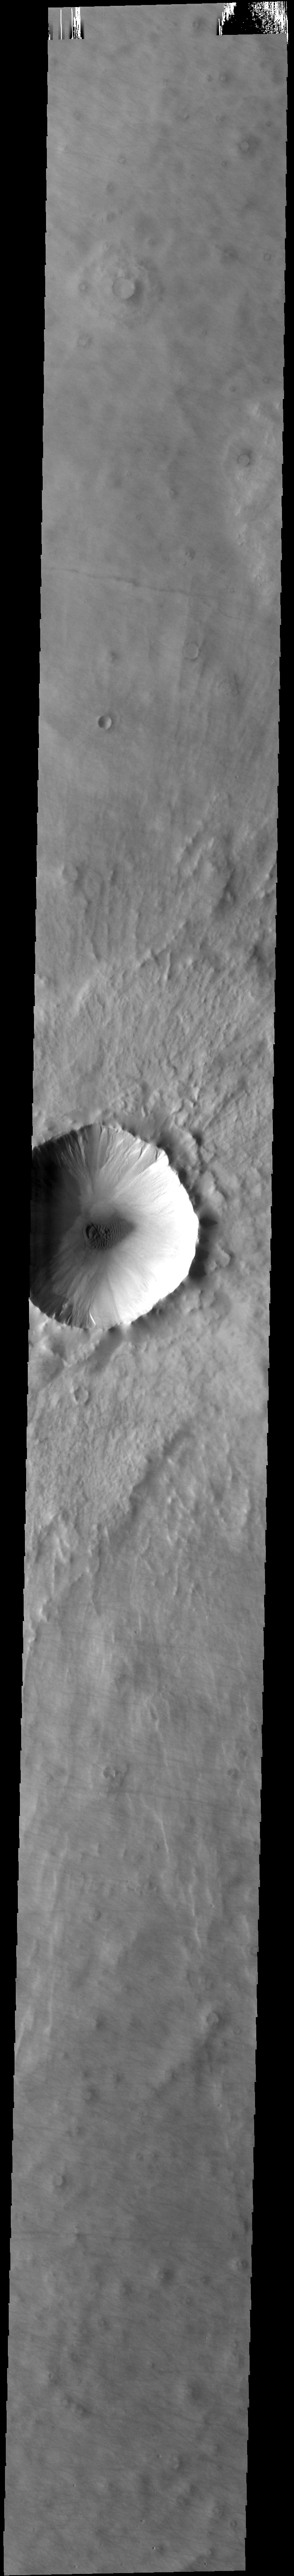

Crater Dunes and Gullies

This unnamed crater has gullies along the inner rim and dunes on the crater floor.

Credit: NASA/JPL-Caltech/ASU